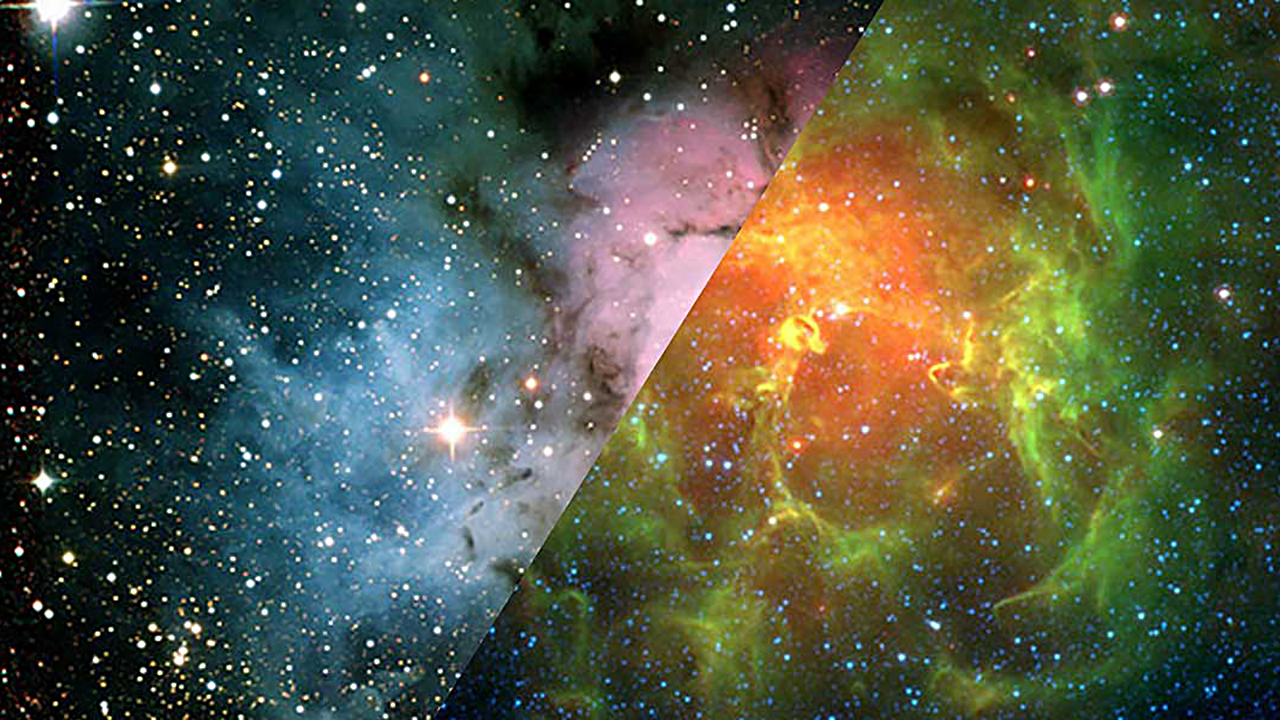

Infrared Universe: Trifid Nebula (M20)

This star-forming nebula has hot stars that heat up the surrounding gas and disperse dust. In visible light, we see the glow of the hot gas (red) and light scattered off foreground dust (blue). Infrared light shows us more of the underlying dust cloud. Shifting to longer wavelengths of infrared light highlights the hottest dust (in red), helping us see the youngest stars.

Optical: The Trifid Nebula glows in visible light.

Mid-Infrared: Deeper in the infrared, the warmest dust begins to glow red.
Credit: NASA, JPL-Caltech, J. Rho (SSC/Caltech)

About the Infrared Universe Collection
The human eye can only see visible light, but objects give off a variety of wavelengths of light. To see an object as it truly exists, we would ideally look at its appearance through the full range of the electromagnetic spectrum. Telescopes show us objects as they appear emitting different energies of light, with each wavelength conveying unique information about the object. The Webb Space Telescope will study infrared light from celestial objects with much greater clarity and sensitivity than ever before. Explore the Infrared Universe. Adapted from Cool Cosmos by IPAC, with additional contributions from Bruno Merin and Miguel Merin (Pludo).

Credit: Video: NASA, ESA, Gregory Bacon (STScI)